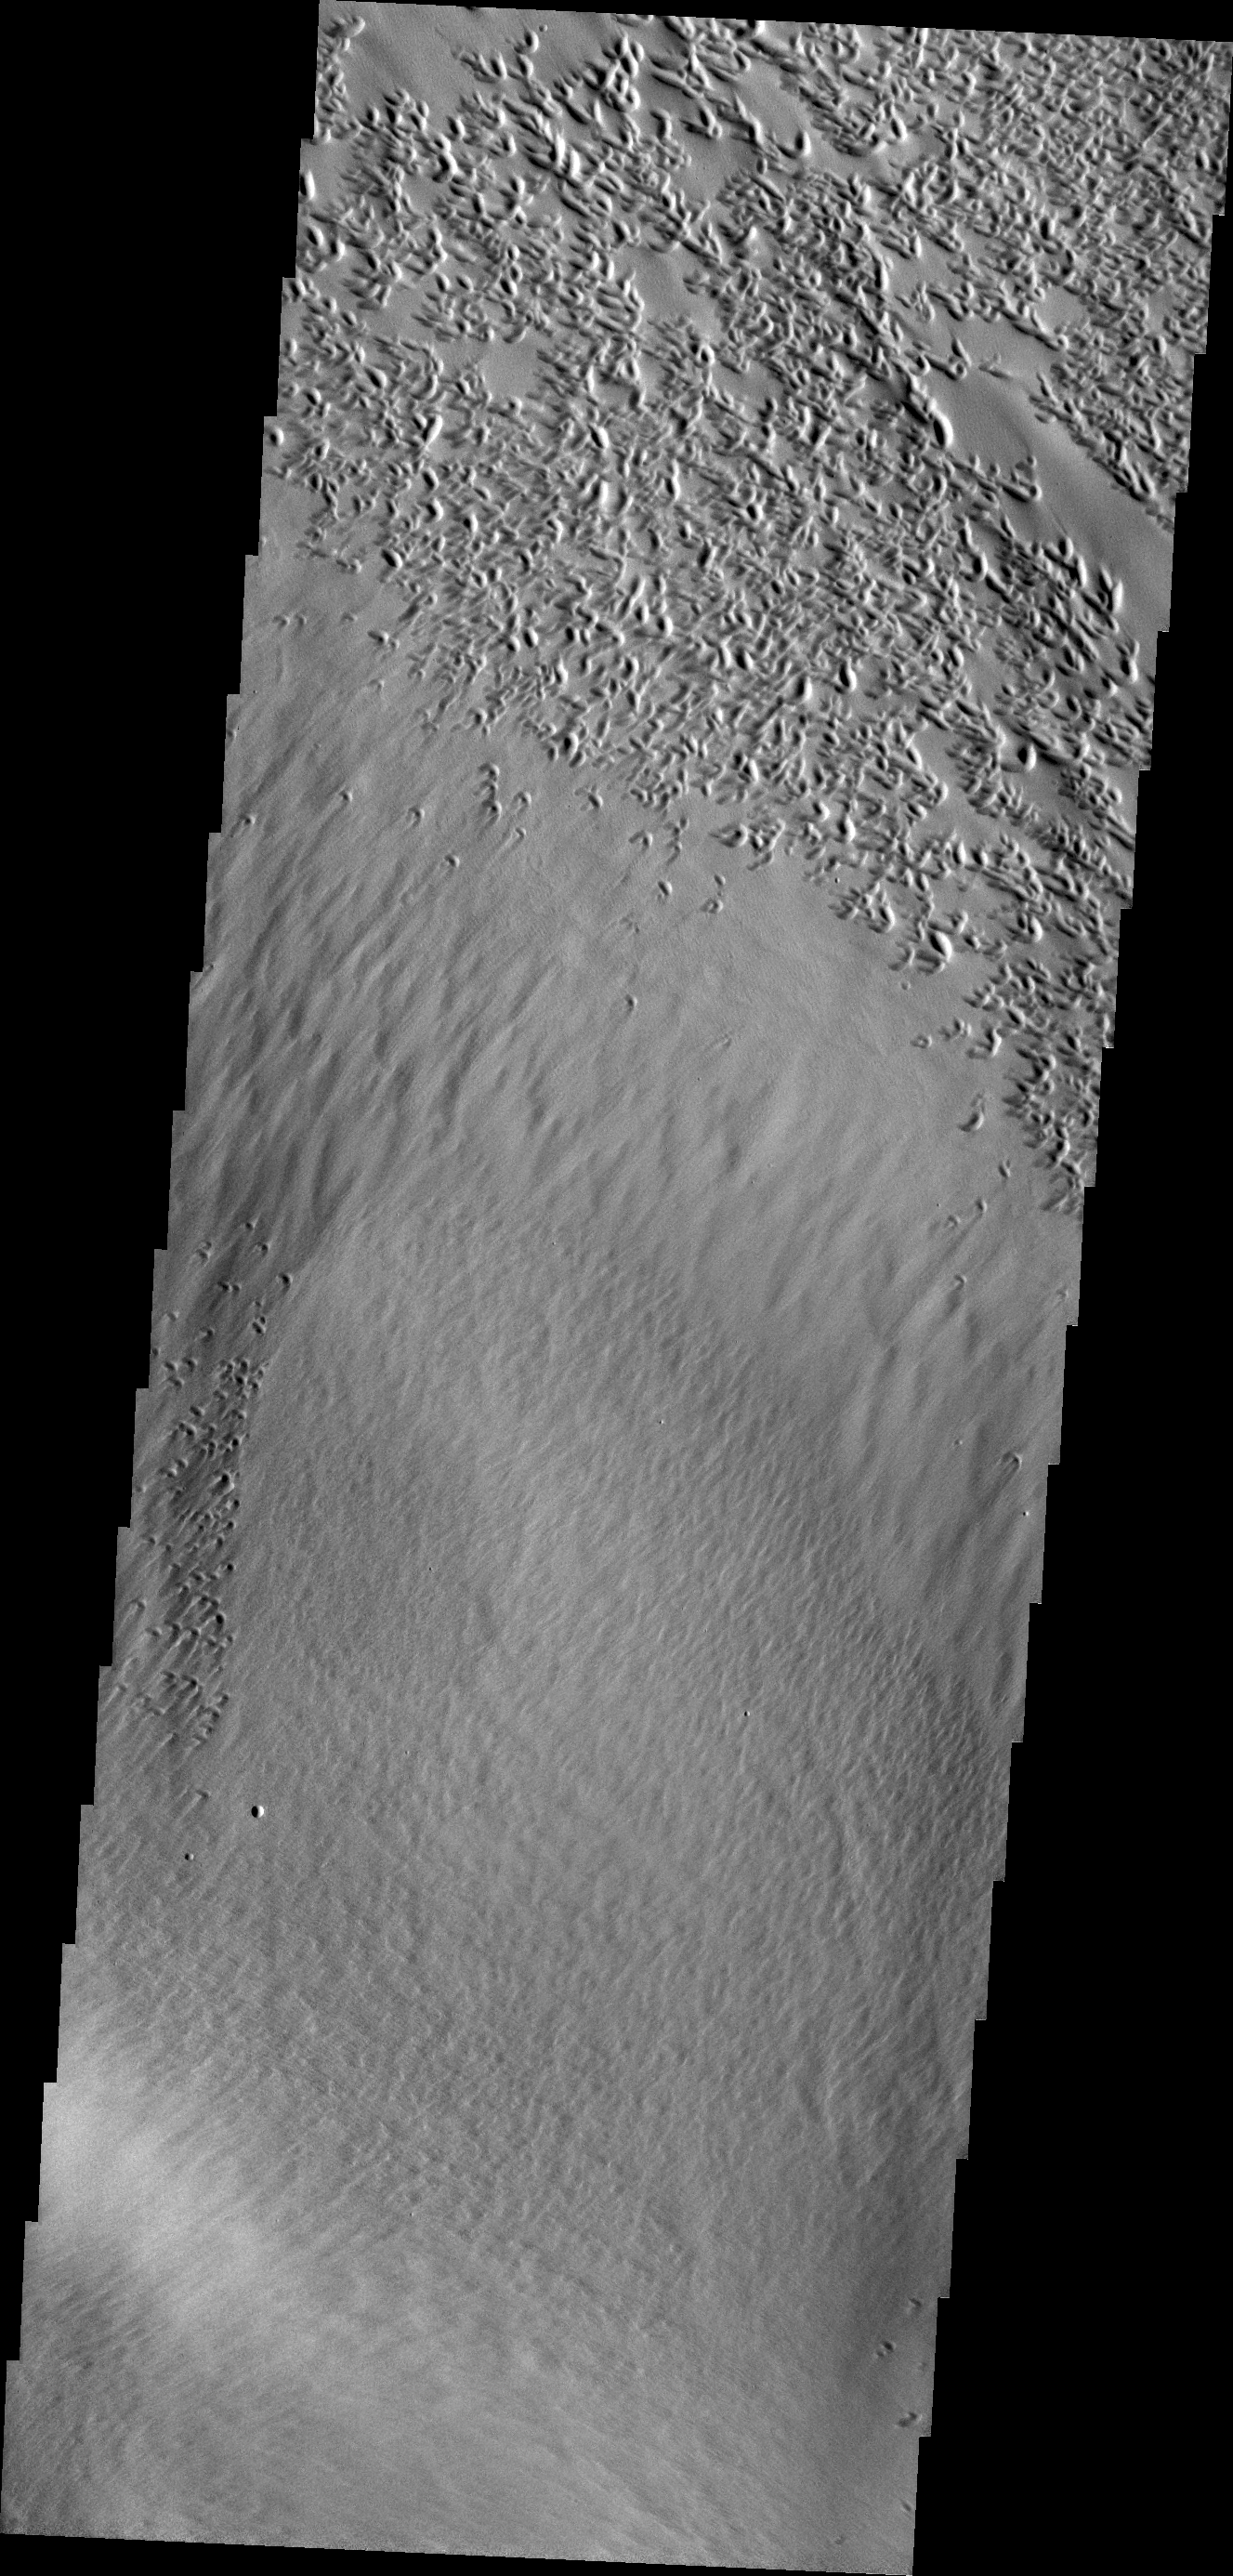

Wind Erosion

The pits at the top of this VIS image are created by the action of the wind.

Credit: NASA/JPL/ASU